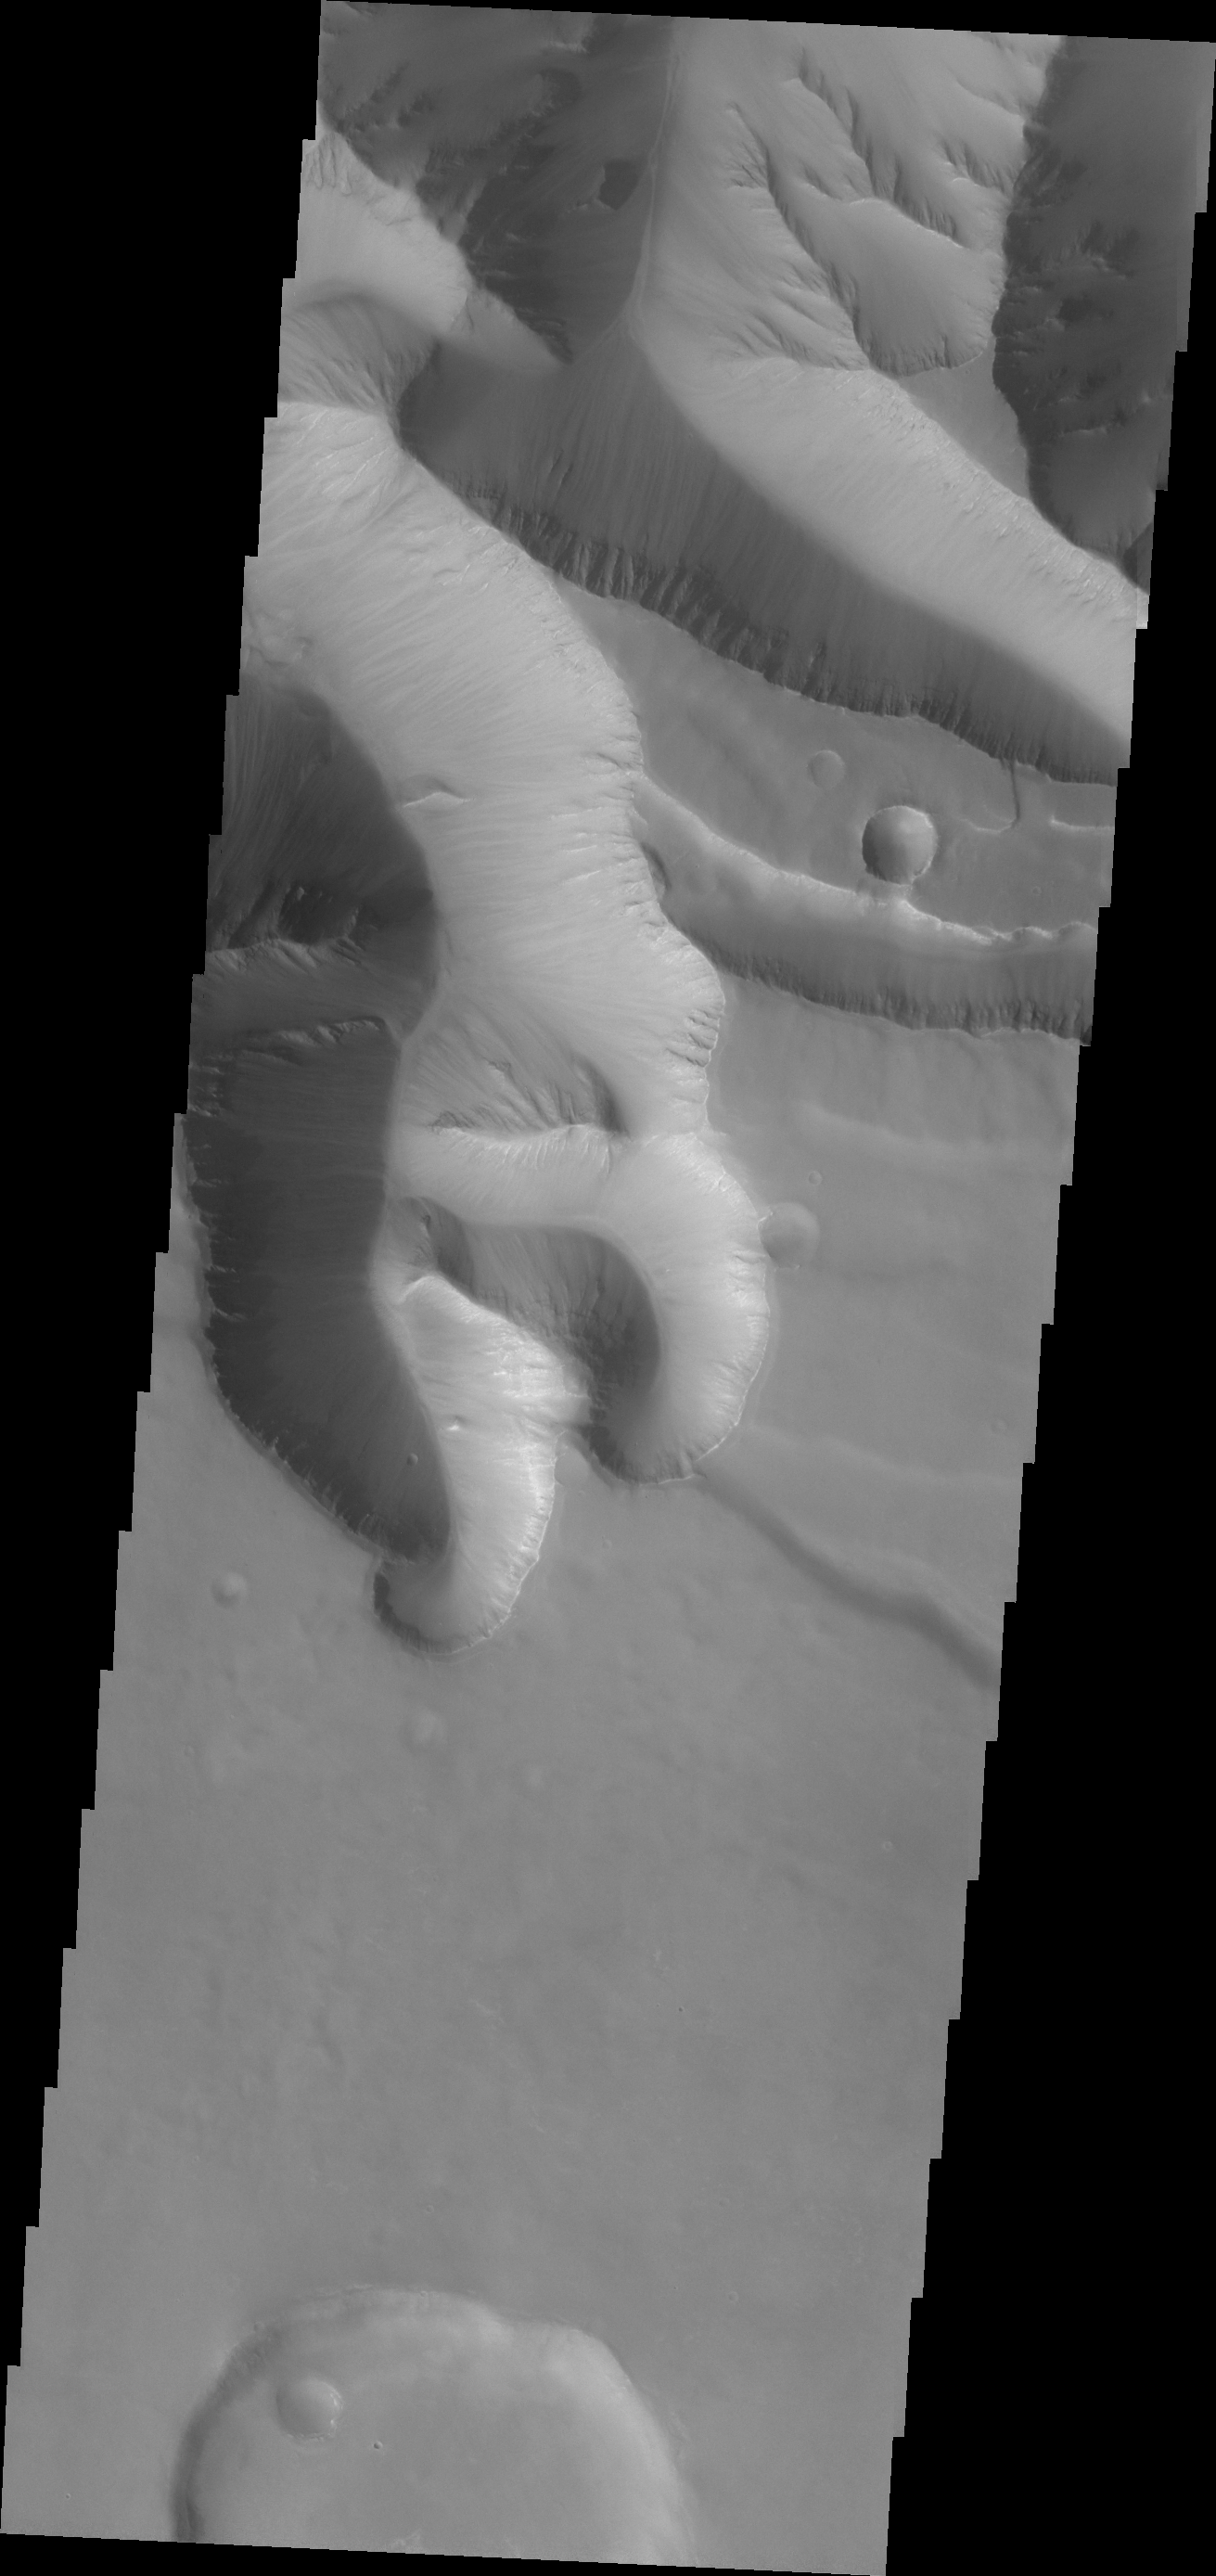

Gullies in Ius Chasma

Huge gullies, like the one in today’s image, line both rims of Ius Chasma.

Credit: NASA/JPL/ASU